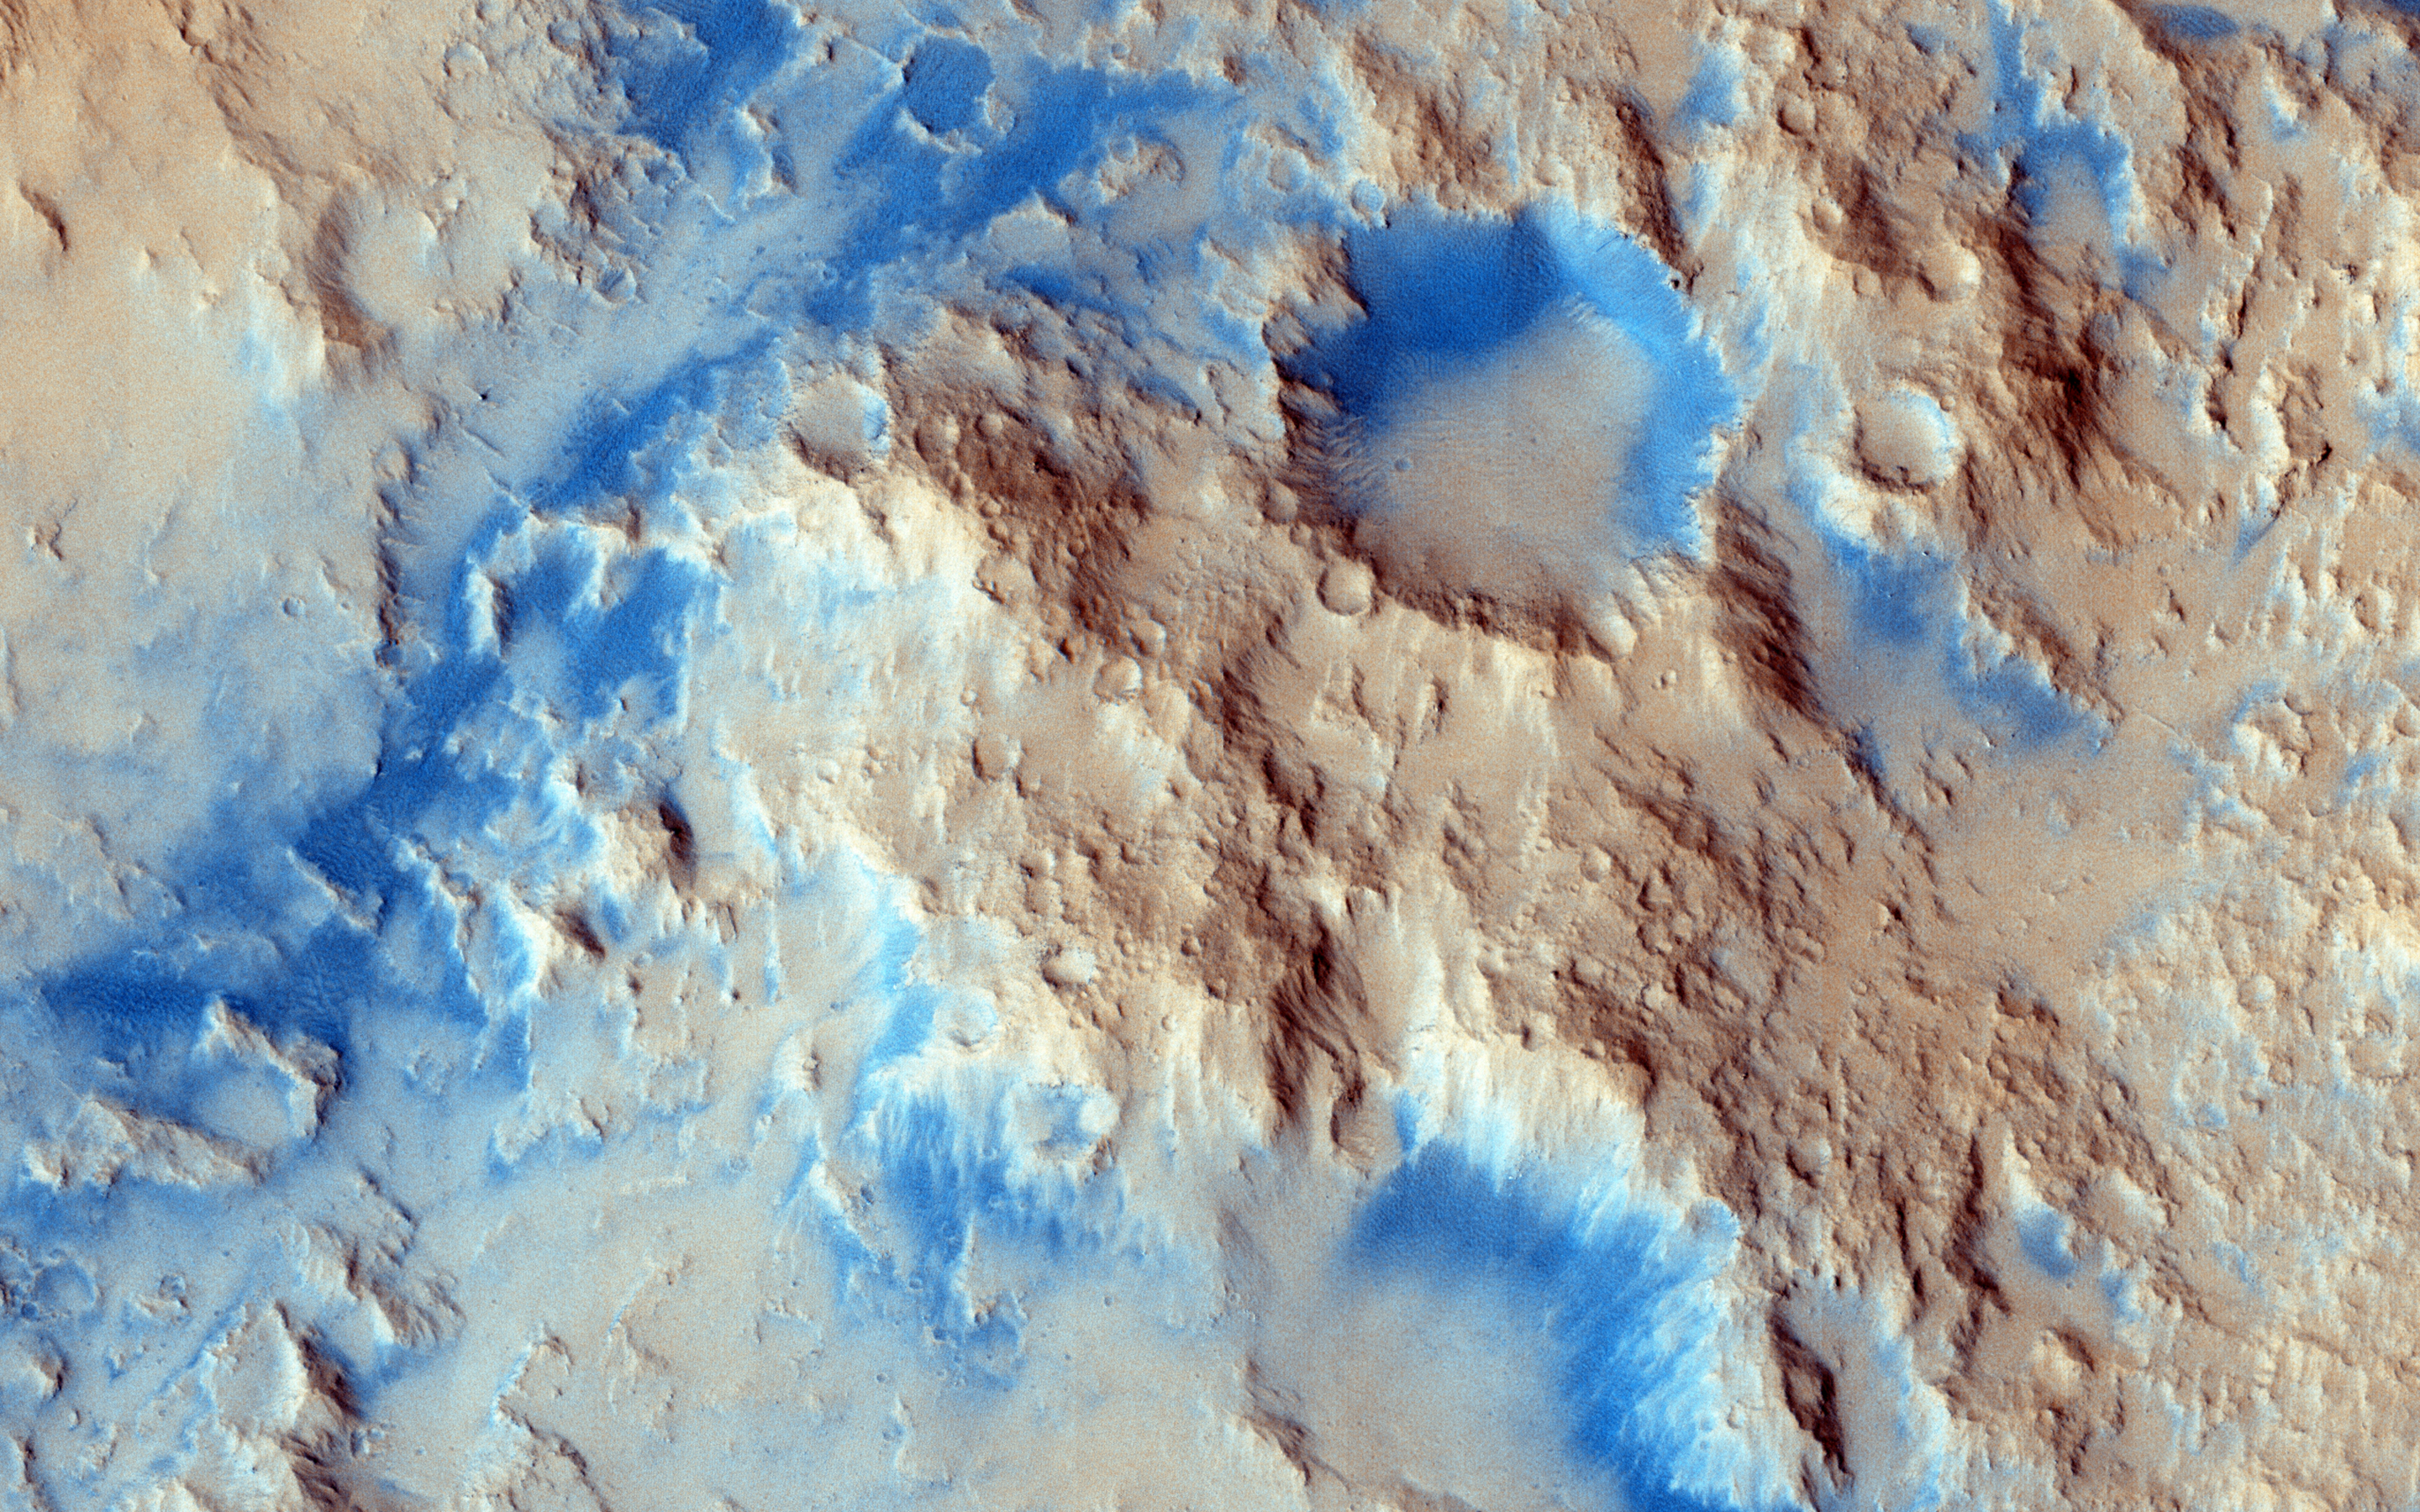

Sinuous Ridge Materials in Reuyl Crater

There are some interesting erosional signs in this observation, which will make for a good comparison with other intracrater fans and fluvial sedimentary landforms.

We can also see an inverted channel system, possibly ponded toward the southwest. As we’ve learned recently, it’s possible that perhaps a fluid was in part of this crater, as is hypothesized for Gale Crater (see artist rendition picture) where Curiosity is exploring. At high resolution, we might be able to resolve fine-scale layering/bedding and/or large, transported clasts (boulders).

Reuyl Crater is approximately 86 kilometers in diameter and was named after Dirk Reuyl, a Dutch-American physicist and astronomer (1906-1972) who made astronomical measurements of the diameter of Mars in the 1940s.

This caption is based on the original science rationale.

The University of Arizona, Tucson, operates HiRISE, which was built by Ball Aerospace & Technologies Corp., Boulder, Colo. NASA’s Jet Propulsion Laboratory, a division of the California Institute of Technology in Pasadena, manages the Mars Reconnaissance Orbiter Project for NASA’s Science Mission Directorate, Washington.

Credit: NASA/JPL-Caltech/University of Arizona